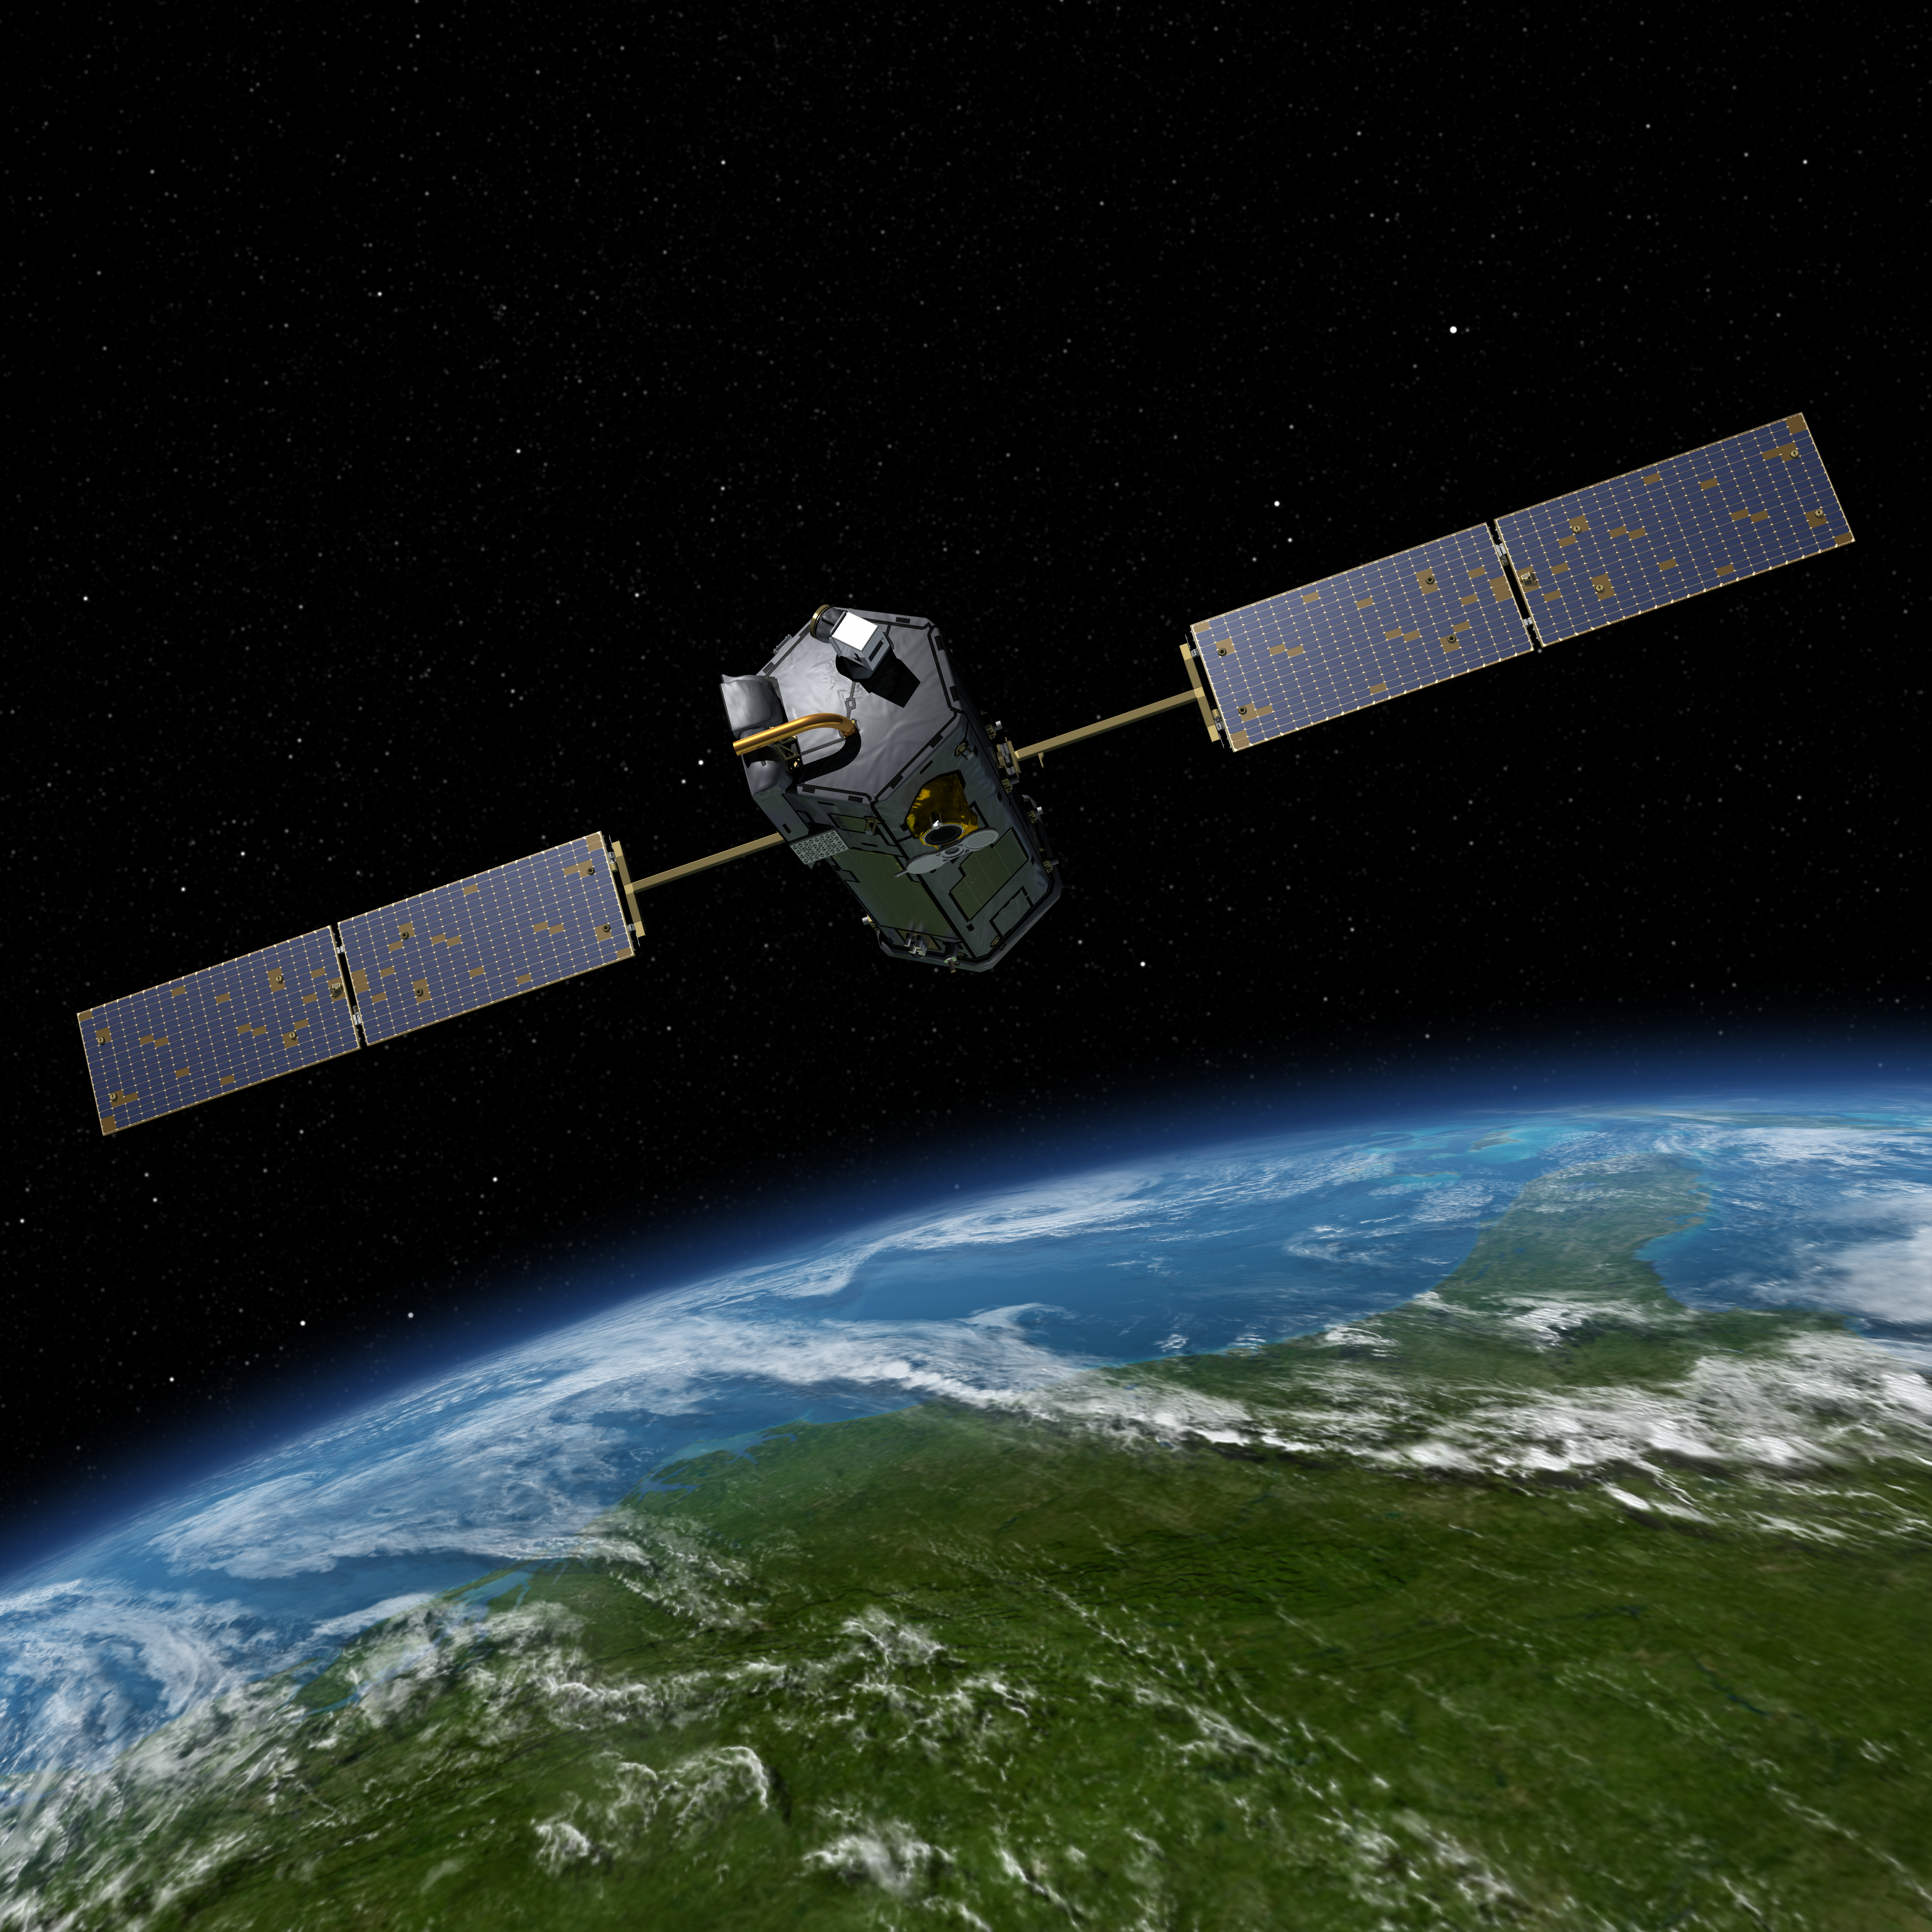

OCO-2 in Space

Artist’s rendering of NASA’s Orbiting Carbon Observatory (OCO)-2, one of five new NASA Earth science missions set to launch in 2014, and one of three managed by JPL. With atmospheric carbon dioxide now at its highest concentration in recorded history, the need to make precise, global, space-based measurements of this key greenhouse gas has never been more urgent. As carbon dioxide levels have increased, so too have uncertainties about them — we don’t yet have a clear picture of how these emissions are partitioned between Earth’s ocean, land and atmosphere, or how Earth’s forests, plants and ocean will respond to increasing levels of carbon dioxide in the future. OCO-2 will address these critical questions to help us better assess the health of our warming planet.

OCO-2, managed by NASA’s Jet Propulsion Laboratory in Pasadena, Calif., will launch from Vandenberg Air Force Base, Calif., on a Delta II rocket in July, 2014.

Credit: NASA/JPL-Caltech